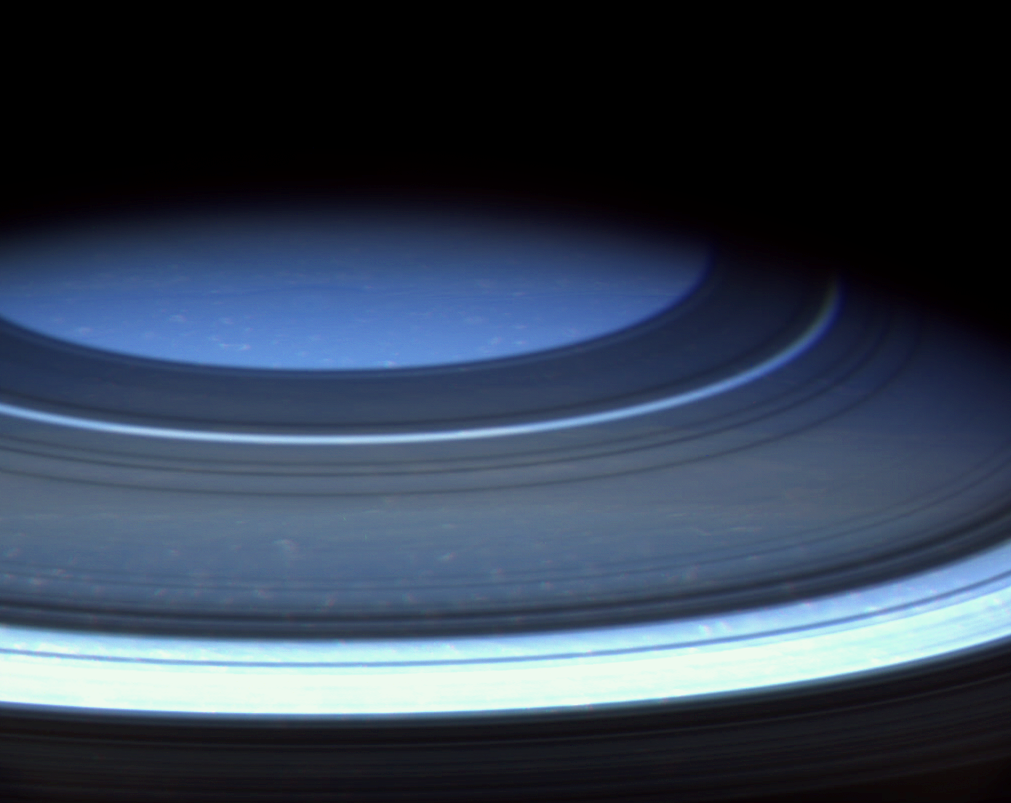

Saturn’s Blue Cranium

Saturn’s northern hemisphere is presently a serene blue, more befitting of Uranus or Neptune, as seen in this natural color image from Cassini.

Light rays here travel a much longer path through the relatively cloud-free upper atmosphere. Along this path, shorter wavelength blue light rays are scattered effectively by gases in the atmosphere, and it is this scattered light that gives the region its blue appearance. Why the upper atmosphere in the northern hemisphere is so cloud-free is not known, but may be related to colder temperatures brought on by the ring shadows cast there.

Shadows cast by the rings surround the pole, looking almost like dark atmospheric bands. The ring shadows at higher latitudes correspond to locations on the ringplane that are farther from the planet–in other words, the northernmost ring shadow in this view is made by the outer edge of the A ring.

Spots of bright clouds also are visible throughout the region. This view is similar to an infrared image obtained by Cassini at nearly the same time (see PIA06567). The infrared view shows a great deal more detail in the planet’s atmosphere, however.

Images obtained using red, green and blue spectral filters were combined to create this color view. The images were taken with the Cassini spacecraft wide angle camera on Dec. 14, 2004, at a distance of 719,200 kilometers (446,900 miles) from Saturn. The image scale is about 39 kilometers (24 miles) per pixel.

The Cassini-Huygens mission is a cooperative project of NASA, the European Space Agency and the Italian Space Agency. The Jet Propulsion Laboratory, a division of the California Institute of Technology in Pasadena, manages the mission for NASA’s Science Mission Directorate, Washington, D.C. The Cassini orbiter and its two onboard cameras were designed, developed and assembled at JPL. The imaging team is based at the Space Science Institute, Boulder, Colo.

Credit: NASA/JPL/Space Science Institute